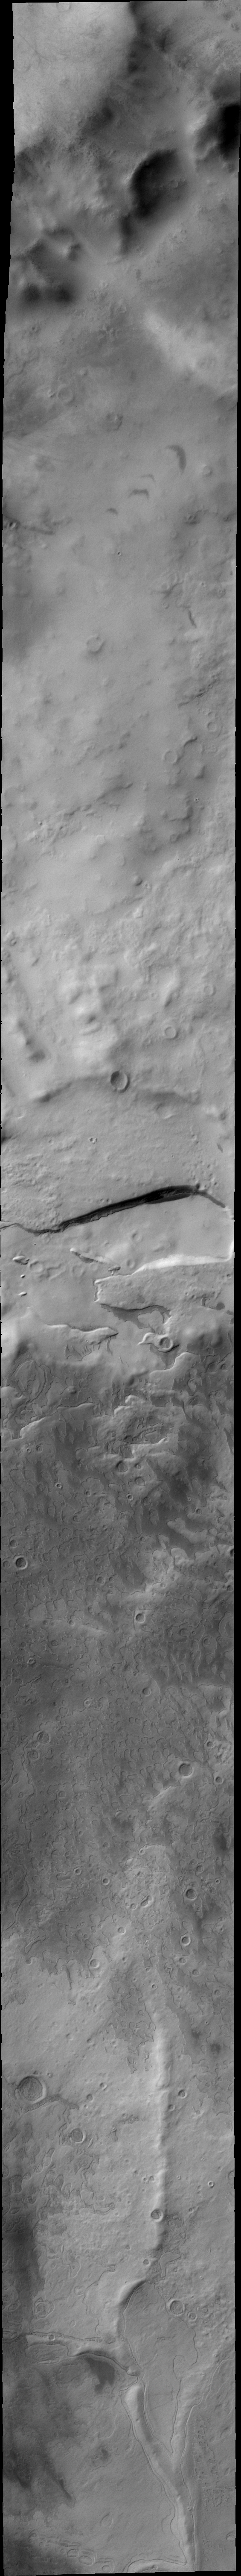

Promethei Planum

Located near the south polar cap, Promethei Planum contains many different surface textures.

Image information: VIS instrument. Latitude -78.7N, Longitude 61.1E. 40 meter/pixel resolution.

Please see the THEMIS Data Citation Note for details on crediting THEMIS images.

Note: this THEMIS visual image has not been radiometrically nor geometrically calibrated for this preliminary release. An empirical correction has been performed to remove instrumental effects. A linear shift has been applied in the cross-track and down-track direction to approximate spacecraft and planetary motion. Fully calibrated and geometrically projected images will be released through the Planetary Data System in accordance with Project policies at a later time.

NASA’s Jet Propulsion Laboratory manages the 2001 Mars Odyssey mission for NASA’s Office of Space Science, Washington, D.C. The Thermal Emission Imaging System (THEMIS) was developed by Arizona State University, Tempe, in collaboration with Raytheon Santa Barbara Remote Sensing. The THEMIS investigation is led by Dr. Philip Christensen at Arizona State University. Lockheed Martin Astronautics, Denver, is the prime contractor for the Odyssey project, and developed and built the orbiter. Mission operations are conducted jointly from Lockheed Martin and from JPL, a division of the California Institute of Technology in Pasadena.

Credit: NASA/JPL/ASU